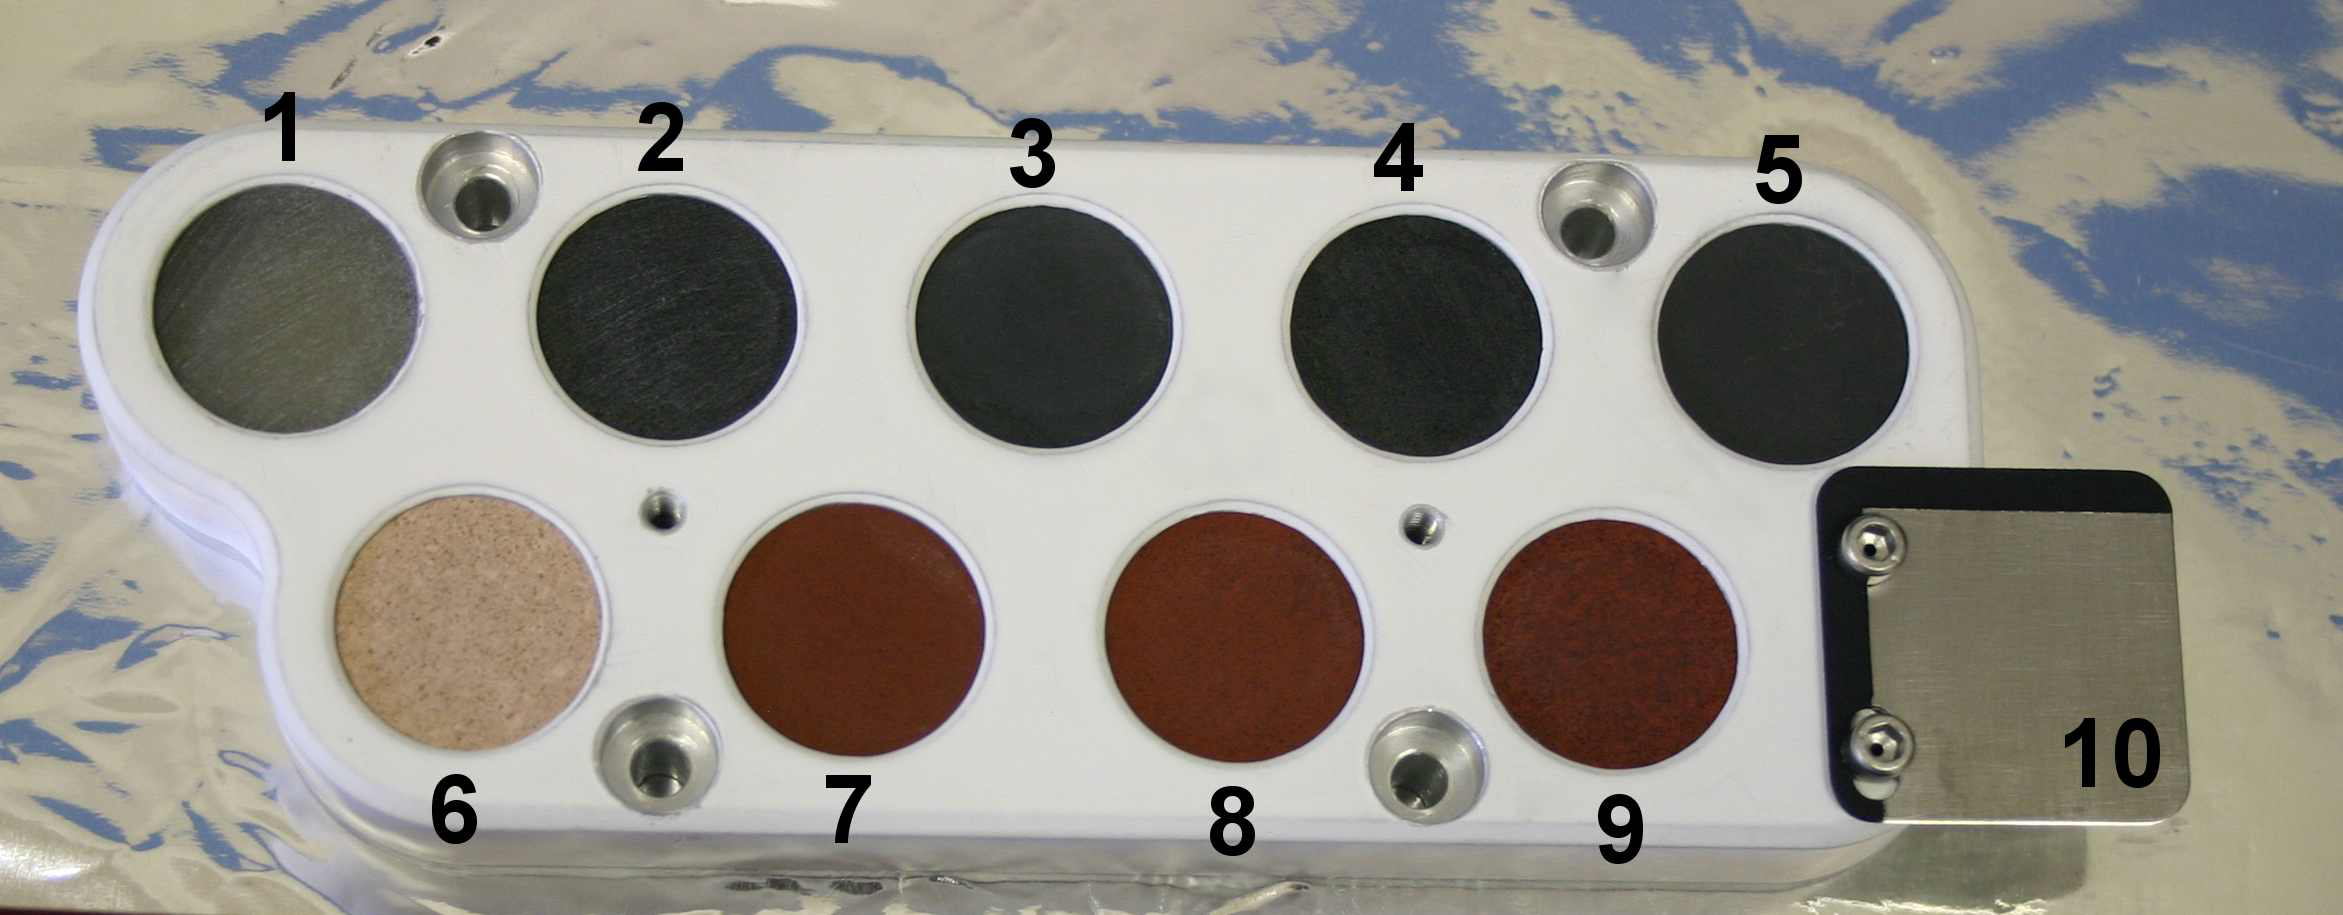

Pre-Launch Calibration Target for ChemCam

This image shows the calibration target for the Chemistry and Camera instrument on NASA’s Curiosity rover before it was installed on the rover and readied for launch.

The target includes nine circles of materials scientists expect to see on Mars and one titanium square with a painted edge. According to the numbering in this image, the circles in the top row show four glass samples likely to represent Mars igneous rock compositions, plus a graphite rod on the right side. The bottom row shows four ceramic samples representing Mars sedimentary rock compositions and a titanium plate for wavelength calibration and laser diagnostic tests.

Mars Science Laboratory is a project of NASA’s Science Mission Directorate. The mission is managed by JPL. Curiosity was designed, developed and assembled at JPL, a division of the California Institute of Technology in Pasadena.

Credit: NASA/JPL-Caltech